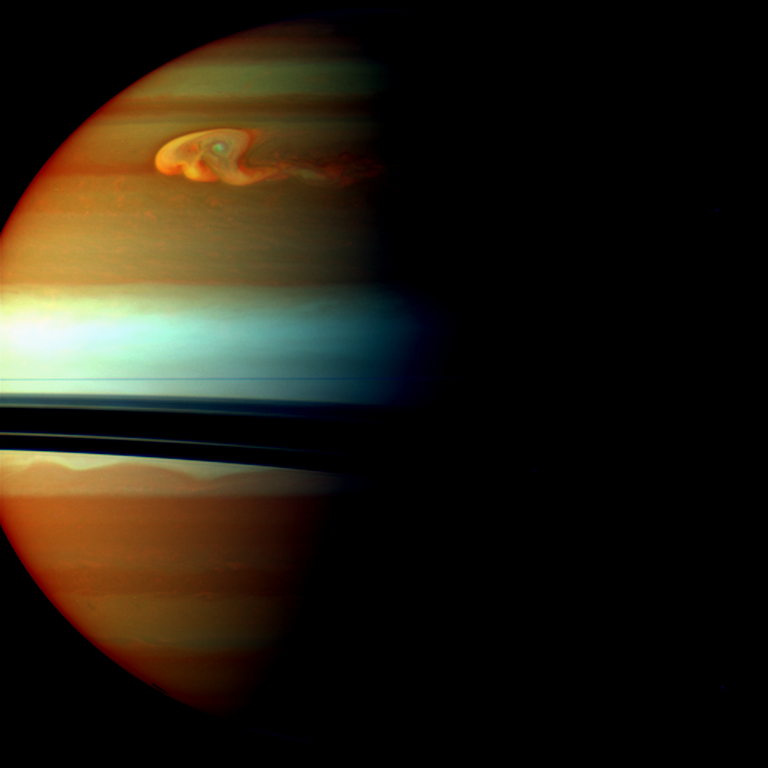

Storm Head in False Color

The head of Saturn’s huge northern storm is well established in this view captured early in the storm’s development by NASA’s Cassini spacecraft in late 2010.

Saturn’s atmosphere and its rings are shown here in a false-color composite made from three images taken in near-infrared light through filters that are sensitive to varying degrees of methane absorption. Red and orange colors in this view indicate clouds that are deep in the atmosphere. Yellow and green colors, most noticeable near the top of the view, indicate intermediate clouds. White and blue indicate high clouds and haze. The rings appear as a thin horizontal line of bright blue because they are outside of the atmosphere and not affected by methane absorption.

For a nearly true-color version of this view, see PIA12824.

See PIA14905 to learn more about this storm and watch its development over several months. Earlier in the Cassini mission, the spacecraft chronicled a smaller storm in the southern hemisphere called the “Dragon Storm.” See PIA06197 to learn more about that storm and to see a similar, false-color view.

This view looks toward the southern, unilluminated side of the rings from just below the ring plane.

The images were taken with the Cassini spacecraft wide-angle camera using a combination of spectral filters sensitive to wavelengths of near-infrared light. The image filtered at 890 nanometers is projected as blue. The image filtered at 728 nanometers is projected as green, and the image filtered at 752 nanometers is projected as red.

The images were taken on Dec. 24, 2010. The view was obtained at a distance of approximately 1.2 million miles (1.9 million kilometers) from Saturn and at a sun-Saturn-spacecraft, or phase, angle of 71 degrees. Image scale is about 89 miles (143 kilometers) per pixel.

The Cassini-Huygens mission is a cooperative project of NASA, the European Space Agency and the Italian Space Agency. NASA’s Jet Propulsion Laboratory, a division of the California Institute of Technology in Pasadena manages the mission for NASA’s Science Mission Directorate, Washington. The Cassini orbiter and its two onboard cameras were designed, developed and assembled at JPL. The imaging team is based at the Space Science Institute, Boulder, Colo.

Credit: NASA/JPL-Caltech/Space Science Institute